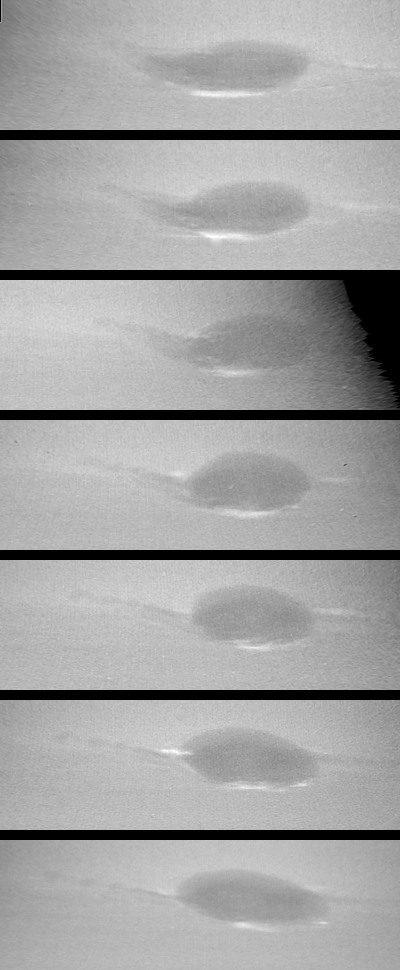

Neptune – Changes in Great Dark Spot

These images show changes in the clouds around Neptune’s Great Dark Spot (GDS) over a four and one-half-day period. From top to bottom the images show successive rotations of the planet an interval of about 18 hours. The GDS is at a mean latitude of 20 degrees south, and covers about 30 degrees of longitude. The violet filter of the Voyager narrow angle camera was used to produce these images at distances ranging from 17 million kilometers (10.5 million miles) at the top, to 10 million kilometers (6.2 million miles) at bottom. The images have been mapped on to a rectangular latitude longitude grid to remove the effects of changing viewing geometry and the changing distance to Neptune. The sequence shows a large change in the western end (left side) of the GDS, where a dark extension apparent in the earlier images converges into an extended string of small dark spots over the next five rotations. This ‘string of beads’ extends from the GDS at a surprisingly large angle relative to horizontal lines of constant latitude. The large bright cloud at the southern (bottom) border of the GDS is a more or less permanent companion of the GDS. The apparent motion of smaller clouds at the periphery of the GDS suggests a counterclockwise rotation of the GDS reminiscent of flow around the Great Red Spot in Jupiter’s atmosphere. This activity of the GDS is surprising because the total energy flux from the sun and from Neptune’s interior is only 5 percent as large as the total energy flux on Jupiter.

Credit: NASA/JPL